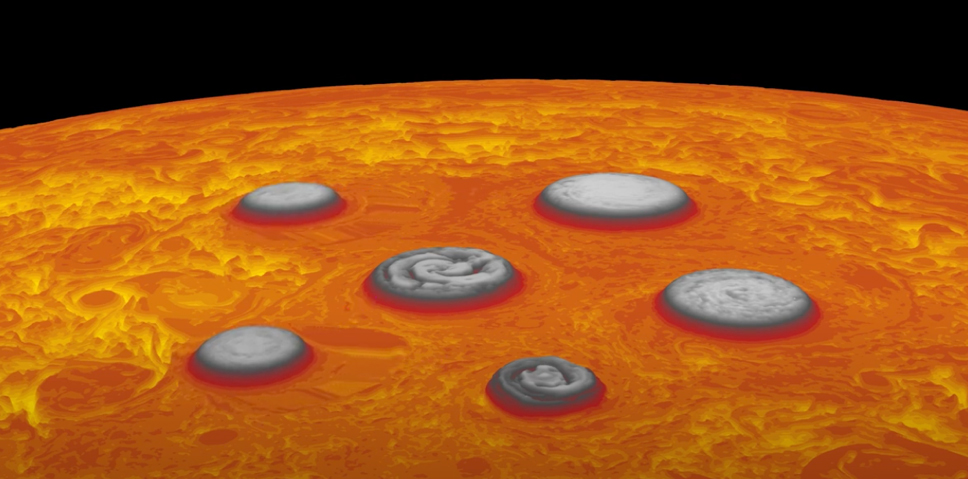

Oscillating Cyclones at Jupiter’s South Pole

In this animation, forces created by movement toward the south pole of a circumpolar cyclone (farthest right) results in the temporary shift in location by the polar cyclone – the central cyclone directly over the pole – and the four other circumpolar cyclones.

Data used to generate this animation was acquired by the Jovian Infrared Auroral Mapper (JIRAM) instrument aboard NASA’s Juno spacecraft. JIRAM “sees” in infrared light not visible to the human eye. It was designed to capture the infrared light emerging from deep inside Jupiter, probing the weather layer down to 30 to 45 miles (50 to 70 kilometers) below Jupiter’s cloud tops.

Credit: NASA/JPL-Caltech/SwRI/ASI/INAF/JIRAM